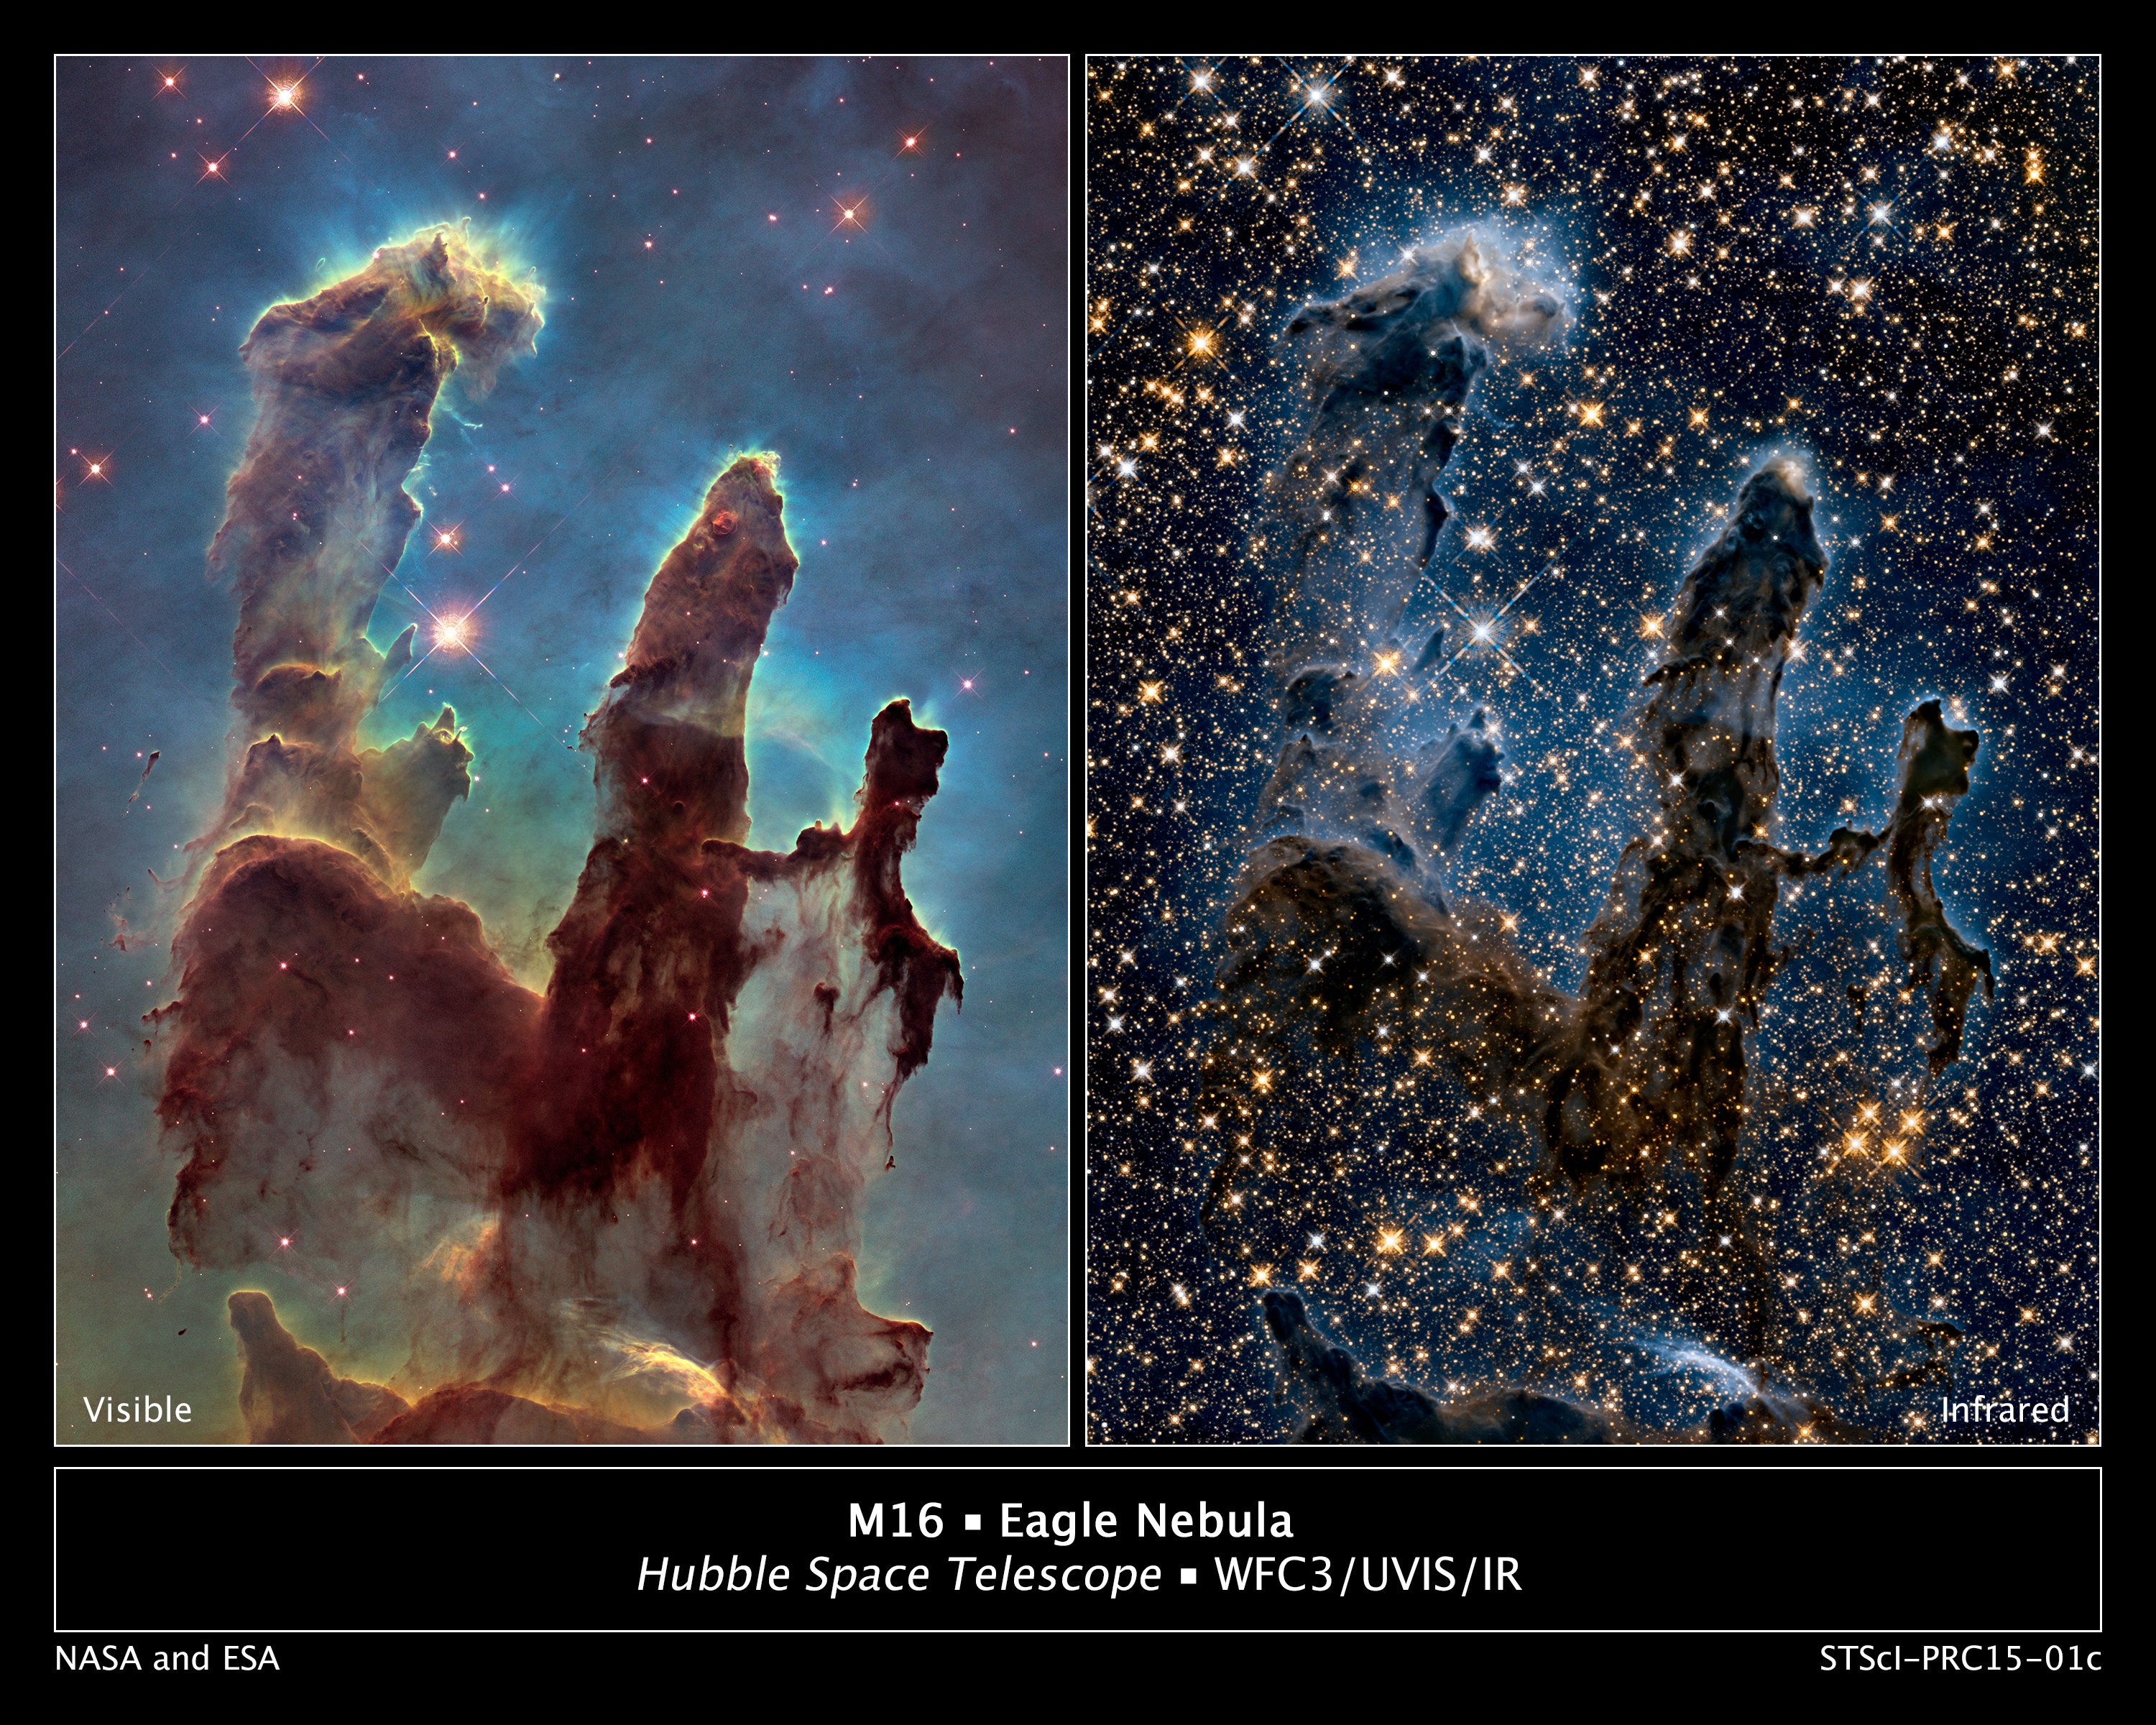

A View of the Pillars of Creation in Visible and in Near-Infrared Light

These images by NASA's Hubble Space Telescope reveal how different the iconic Pillars of Creation appear in visible and in near-infrared light.

In the visible-light image at left, astronomers combined several exposures to show a wider view of the pillars and the surrounding region. The towering pillars are about 5 light-years tall. The tenuous-looking base of the columns is shown.

The near-infrared image at right transforms the pillars into eerie, wispy silhouettes, which are seen against a background of myriad stars. The near-infrared light can penetrate much of the gas and dust, revealing stars behind the nebula as well as hidden away inside the pillars. Some of the gas and dust clouds are so dense that even the near-infrared light cannot penetrate them. New stars embedded in the tops of the pillars, however, are apparent as bright sources that are unseen in the visible image.

The ghostly bluish haze around the dense edges of the pillars is material getting heated up by the intense ultraviolet radiation from a cluster of young, massive stars and evaporating away into space. The stellar grouping is above the pillars and cannot be seen in the image. At the top edge of the left-hand pillar, a gaseous fragment has been heated up and is flying away from the structure, underscoring the violent nature of star-forming regions.

Both images were taken with Hubble's versatile Wide Field Camera 3. For the near-infrared image, astronomers used filters that isolate the light from newly formed stars, which are invisible in the visible-light image. At these wavelengths, astronomers are seeing through the pillars and even through the back wall of the nebula cavity and can see the next generations of stars just as they're starting to emerge from their formative nursery. In the visible-light image, oxygen is represented in blue, sulfur in orange, and hydrogen and nitrogen in green.

Credit: NASA, ESA, and the Hubble Heritage Team (STScI/AURA)